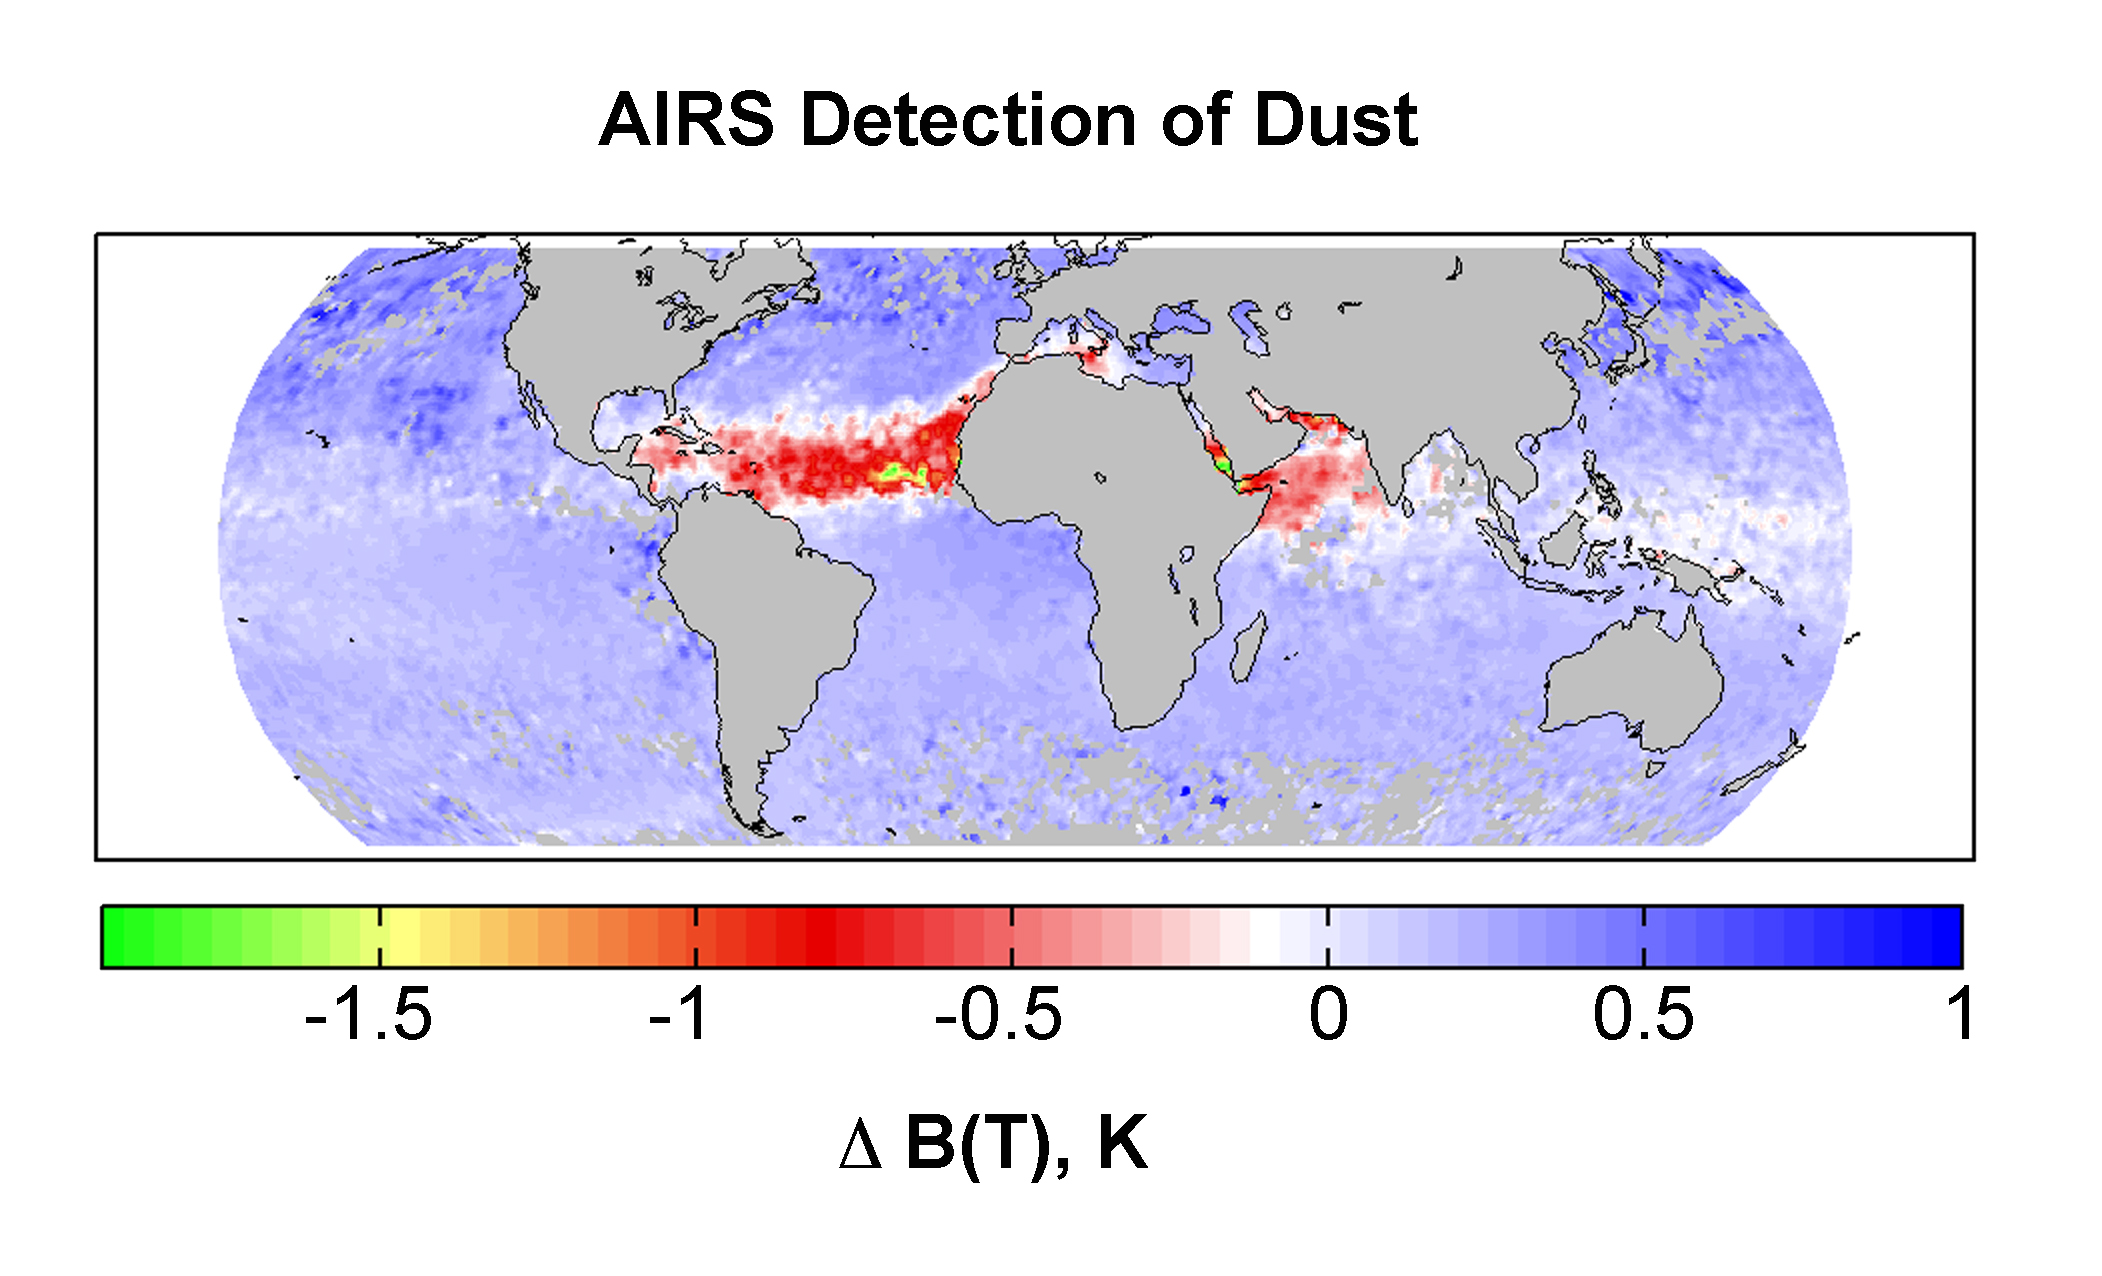

AIRS Detection of Dust: Global Map for July 2003

The averaged brightness temperature differences between the 961 and 1231 cm-1 AIRS channels for July 2003, reveal long range transport of Sahara Dust across the Atlantic.

About AIRS
The Atmospheric Infrared Sounder, AIRS, in conjunction with the Advanced Microwave Sounding Unit, AMSU, senses emitted infrared and microwave radiation from Earth to provide a three-dimensional look at Earth’s weather and climate. Working in tandem, the two instruments make simultaneous observations all the way down to Earth’s surface, even in the presence of heavy clouds. With more than 2,000 channels sensing different regions of the atmosphere, the system creates a global, three-dimensional map of atmospheric temperature and humidity, cloud amounts and heights, greenhouse gas concentrations, and many other atmospheric phenomena. Launched into Earth orbit in 2002, the AIRS and AMSU instruments fly onboard NASA’s Aqua spacecraft and are managed by NASA’s Jet Propulsion Laboratory in Pasadena, Calif., under contract to NASA. JPL is a division of the California Institute of Technology in Pasadena.

Credit: NASA/JPL